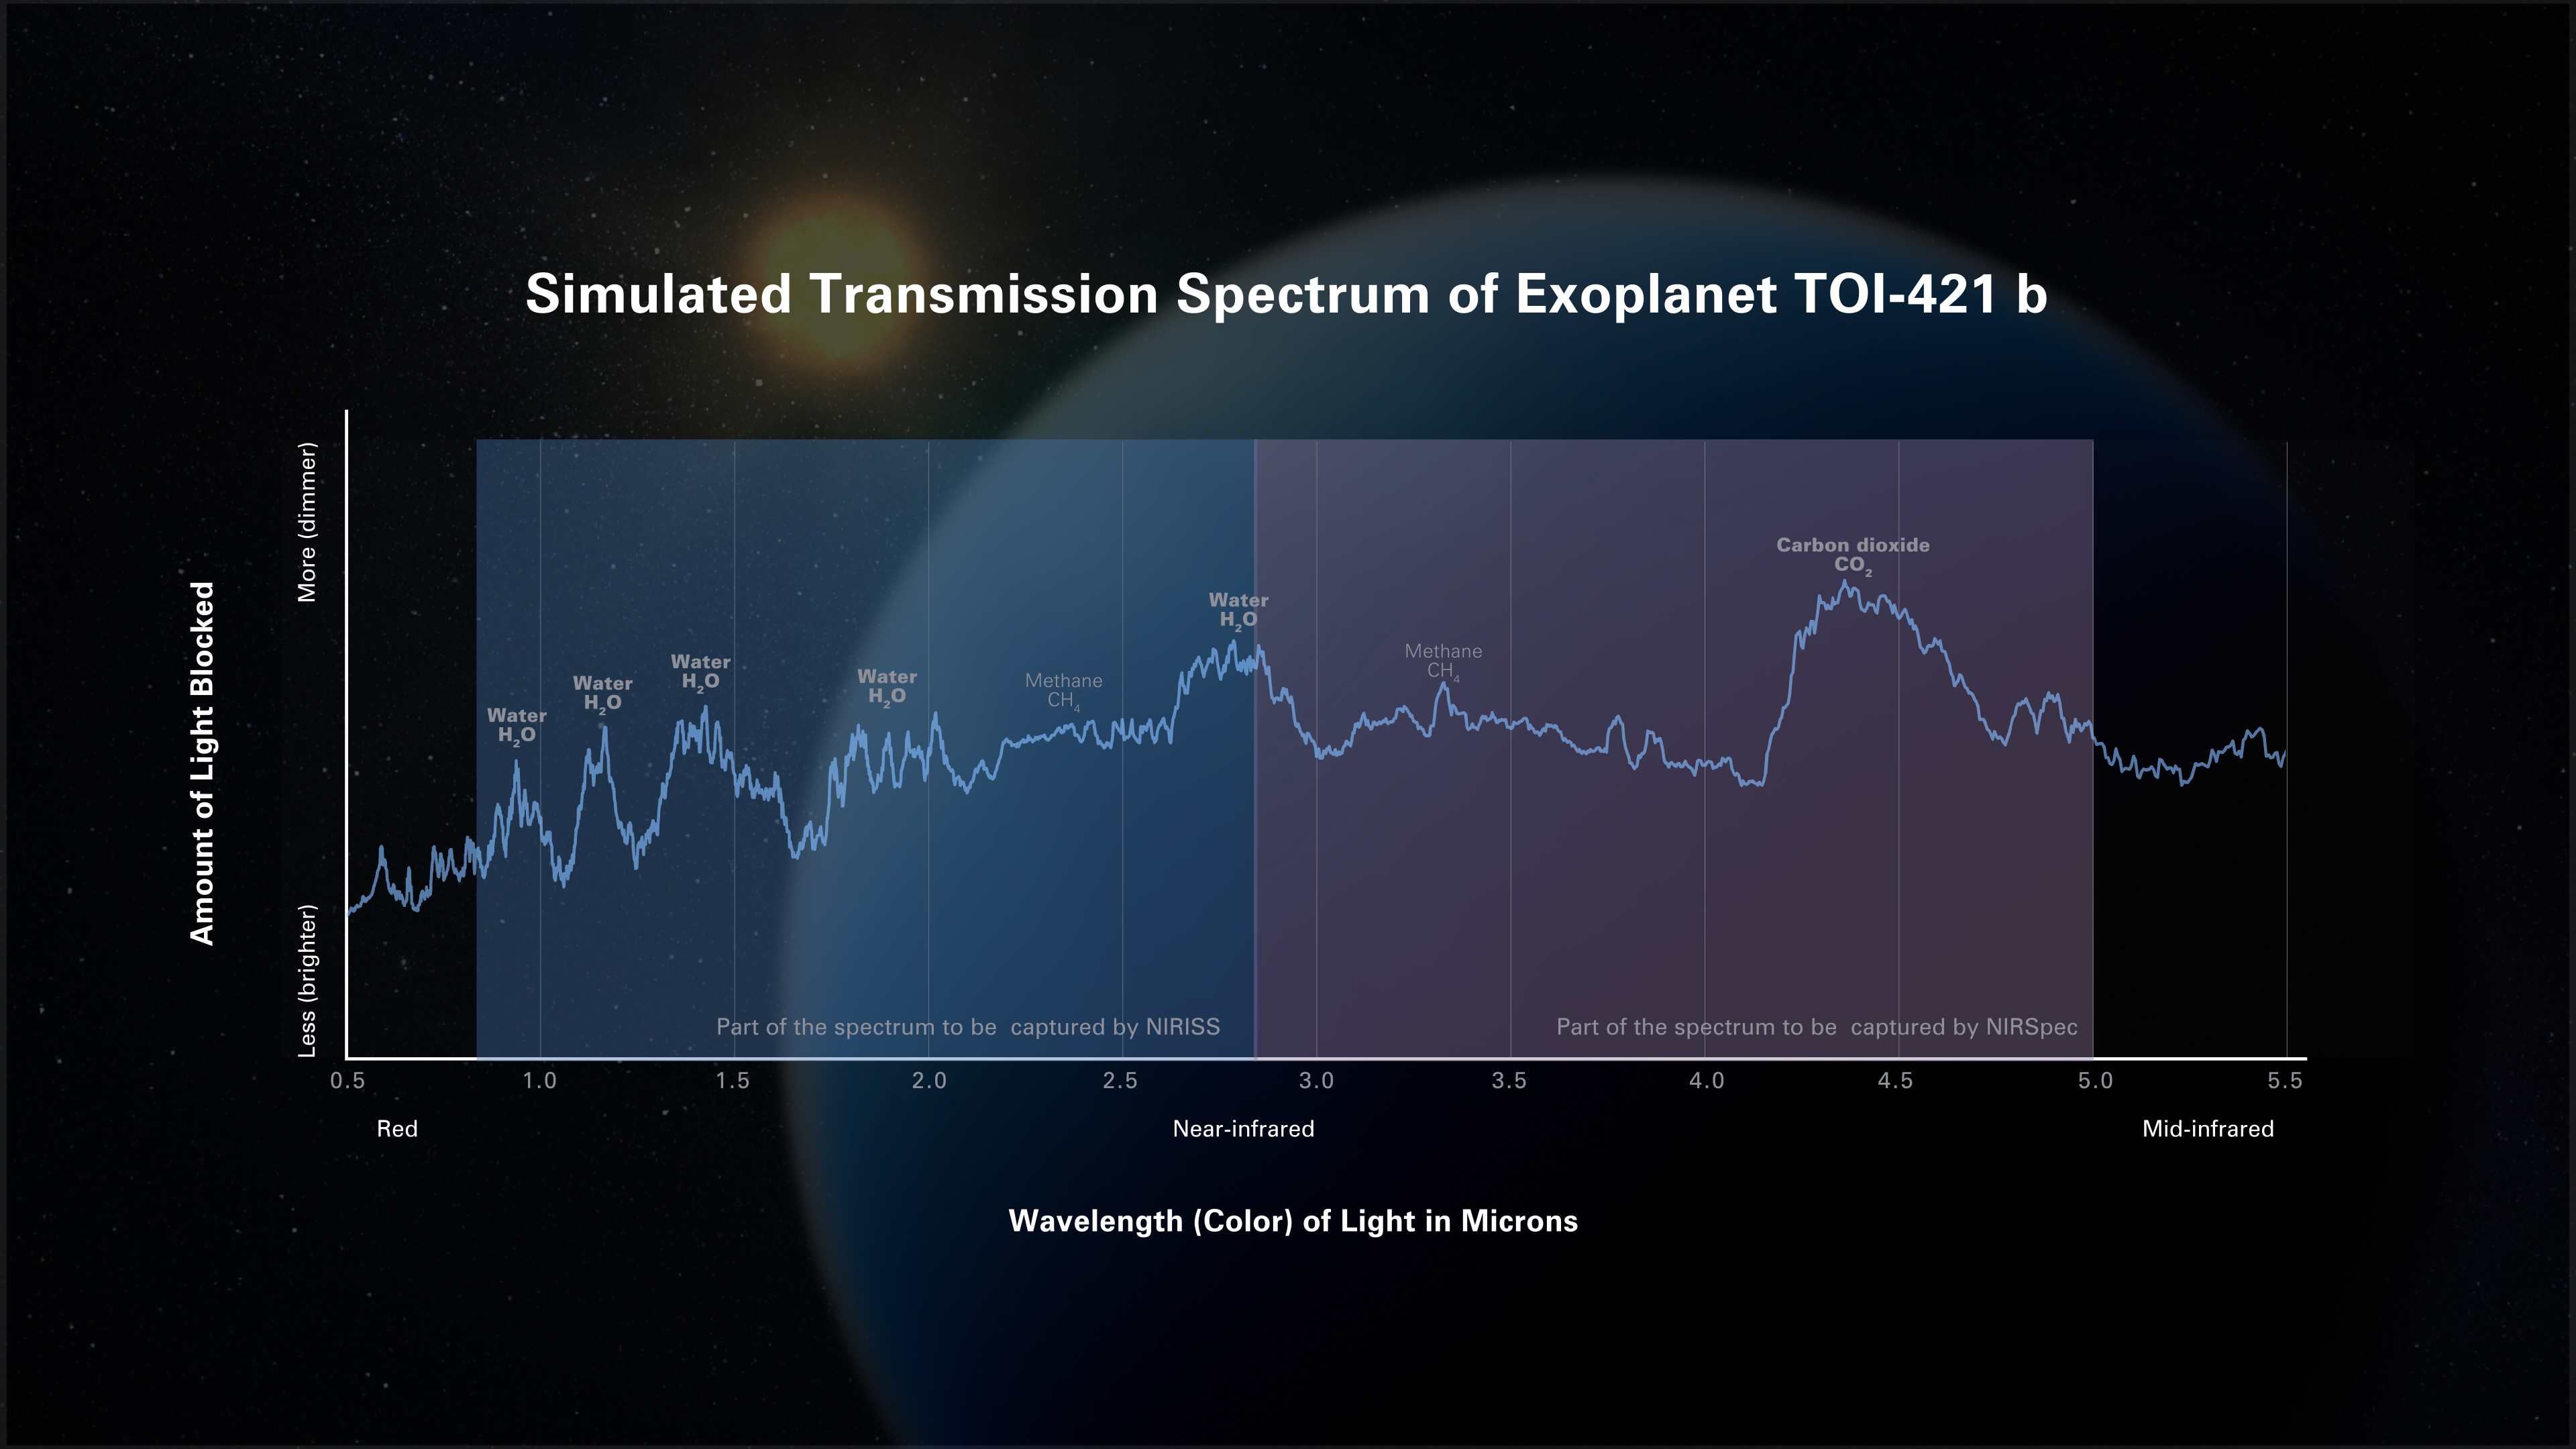

Simulated Transmission Spectrum of Exoplanet TOI-421 b

Possible transmission spectrum of the hot sub-Neptune exoplanet TOI-421 b. A transmission spectrum shows the amount of starlight of different wavelengths (colors) that is blocked by the planet’s atmosphere. Researchers use computer models to predict what spectra will look like assuming certain plausible atmospheric conditions such as temperature, the abundance of different gases, and what types of aerosols are present.

This particular simulation assumes that TOI-421 b has a hot hydrogen-, carbon-, and oxygen-rich atmosphere that is free of clouds and haze. Webb’s Near-Infrared Imager and Slitless Spectrograph (NIRISS) and Near-Infrared Spectrograph (NIRSpec) will make it possible to easily identify and measure the abundance of molecules like water (H2O), methane (CH4), and carbon dioxide (CO2) in a haze-free atmosphere like this. The spectrum shows prominent peaks indicating an abundance of water vapor and carbon dioxide, and minor amounts of methane. Once Webb observes the planet, researchers will compare the real data to simulated spectra like this to determine the actual conditions of the planet.

Credit: Illustration: NASA, ESA, CSA, Dani Player (STScI); Science: Eliza Kempton (UMD)